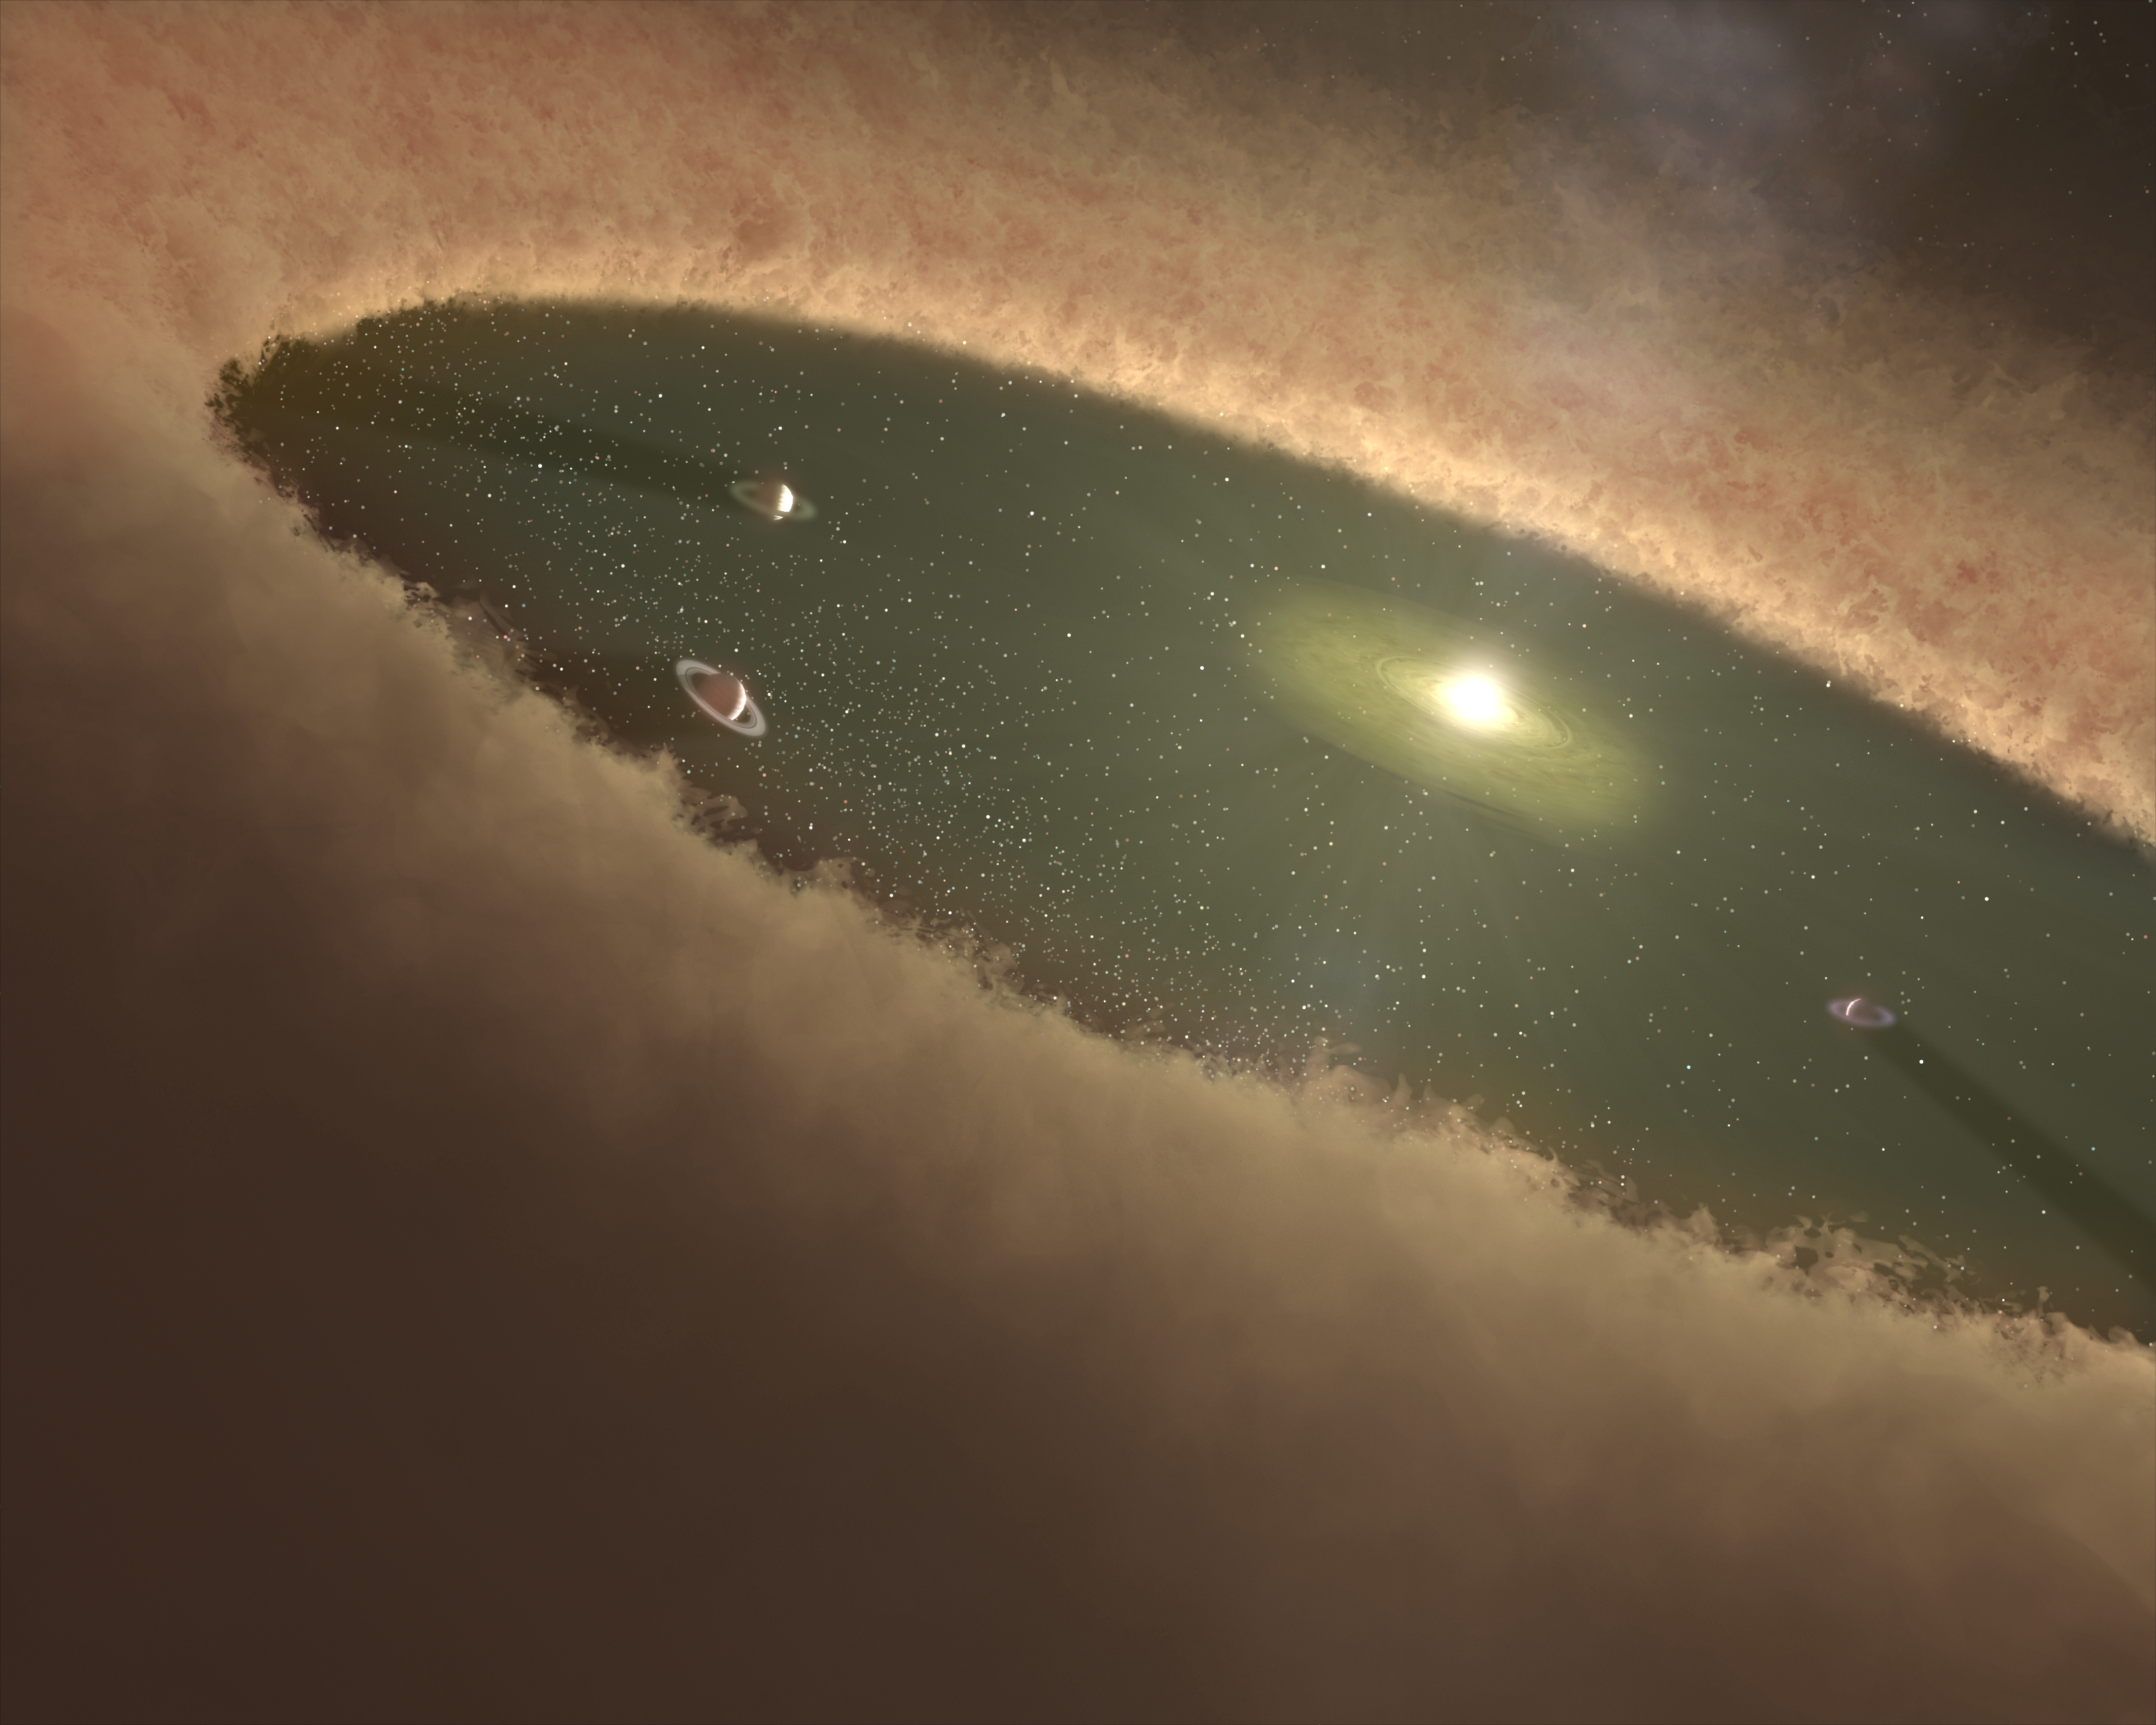

Planets May Leave Tracks in Dust

Astronomers using NASA's Spitzer Space Telescope have gathered the most detailed data yet on a gap in a protoplanetary, or planet-forming, disk surrounding a young star.

This artist's concept illustrates one interpretation of the data, which attributes the disk gap to planet formation. At the center lies a young star that is pulling in material from an inner disk of dust and gas. The gap between this inner disk and the thick outer disk is believed to be occupied by developing gas giant planets. The putative planets prevent the outer disk material from naturally falling in toward the star, thereby creating the gap.

The inner disk is roughly the size of our inner solar system, or the distance between the Sun and Jupiter. The gap would span orbits equivalent to those of Jupiter and Saturn. The Saturn-like rings around the planets hint that they are very young and still surrounded by debris left over from their own formation. (Note: the planets in this illustration are exaggerated in size.)

At the edges of the solar system, the thick disk is expected to coalesce into asteroids, comets and possibly more planets. The bipolar flow, or dim jets of material, shooting out of the star's north and south poles, is a characteristic typical of young stars that are not yet fully formed.

Credit: NASA/JPL-Caltech/T. Pyle (SSC)